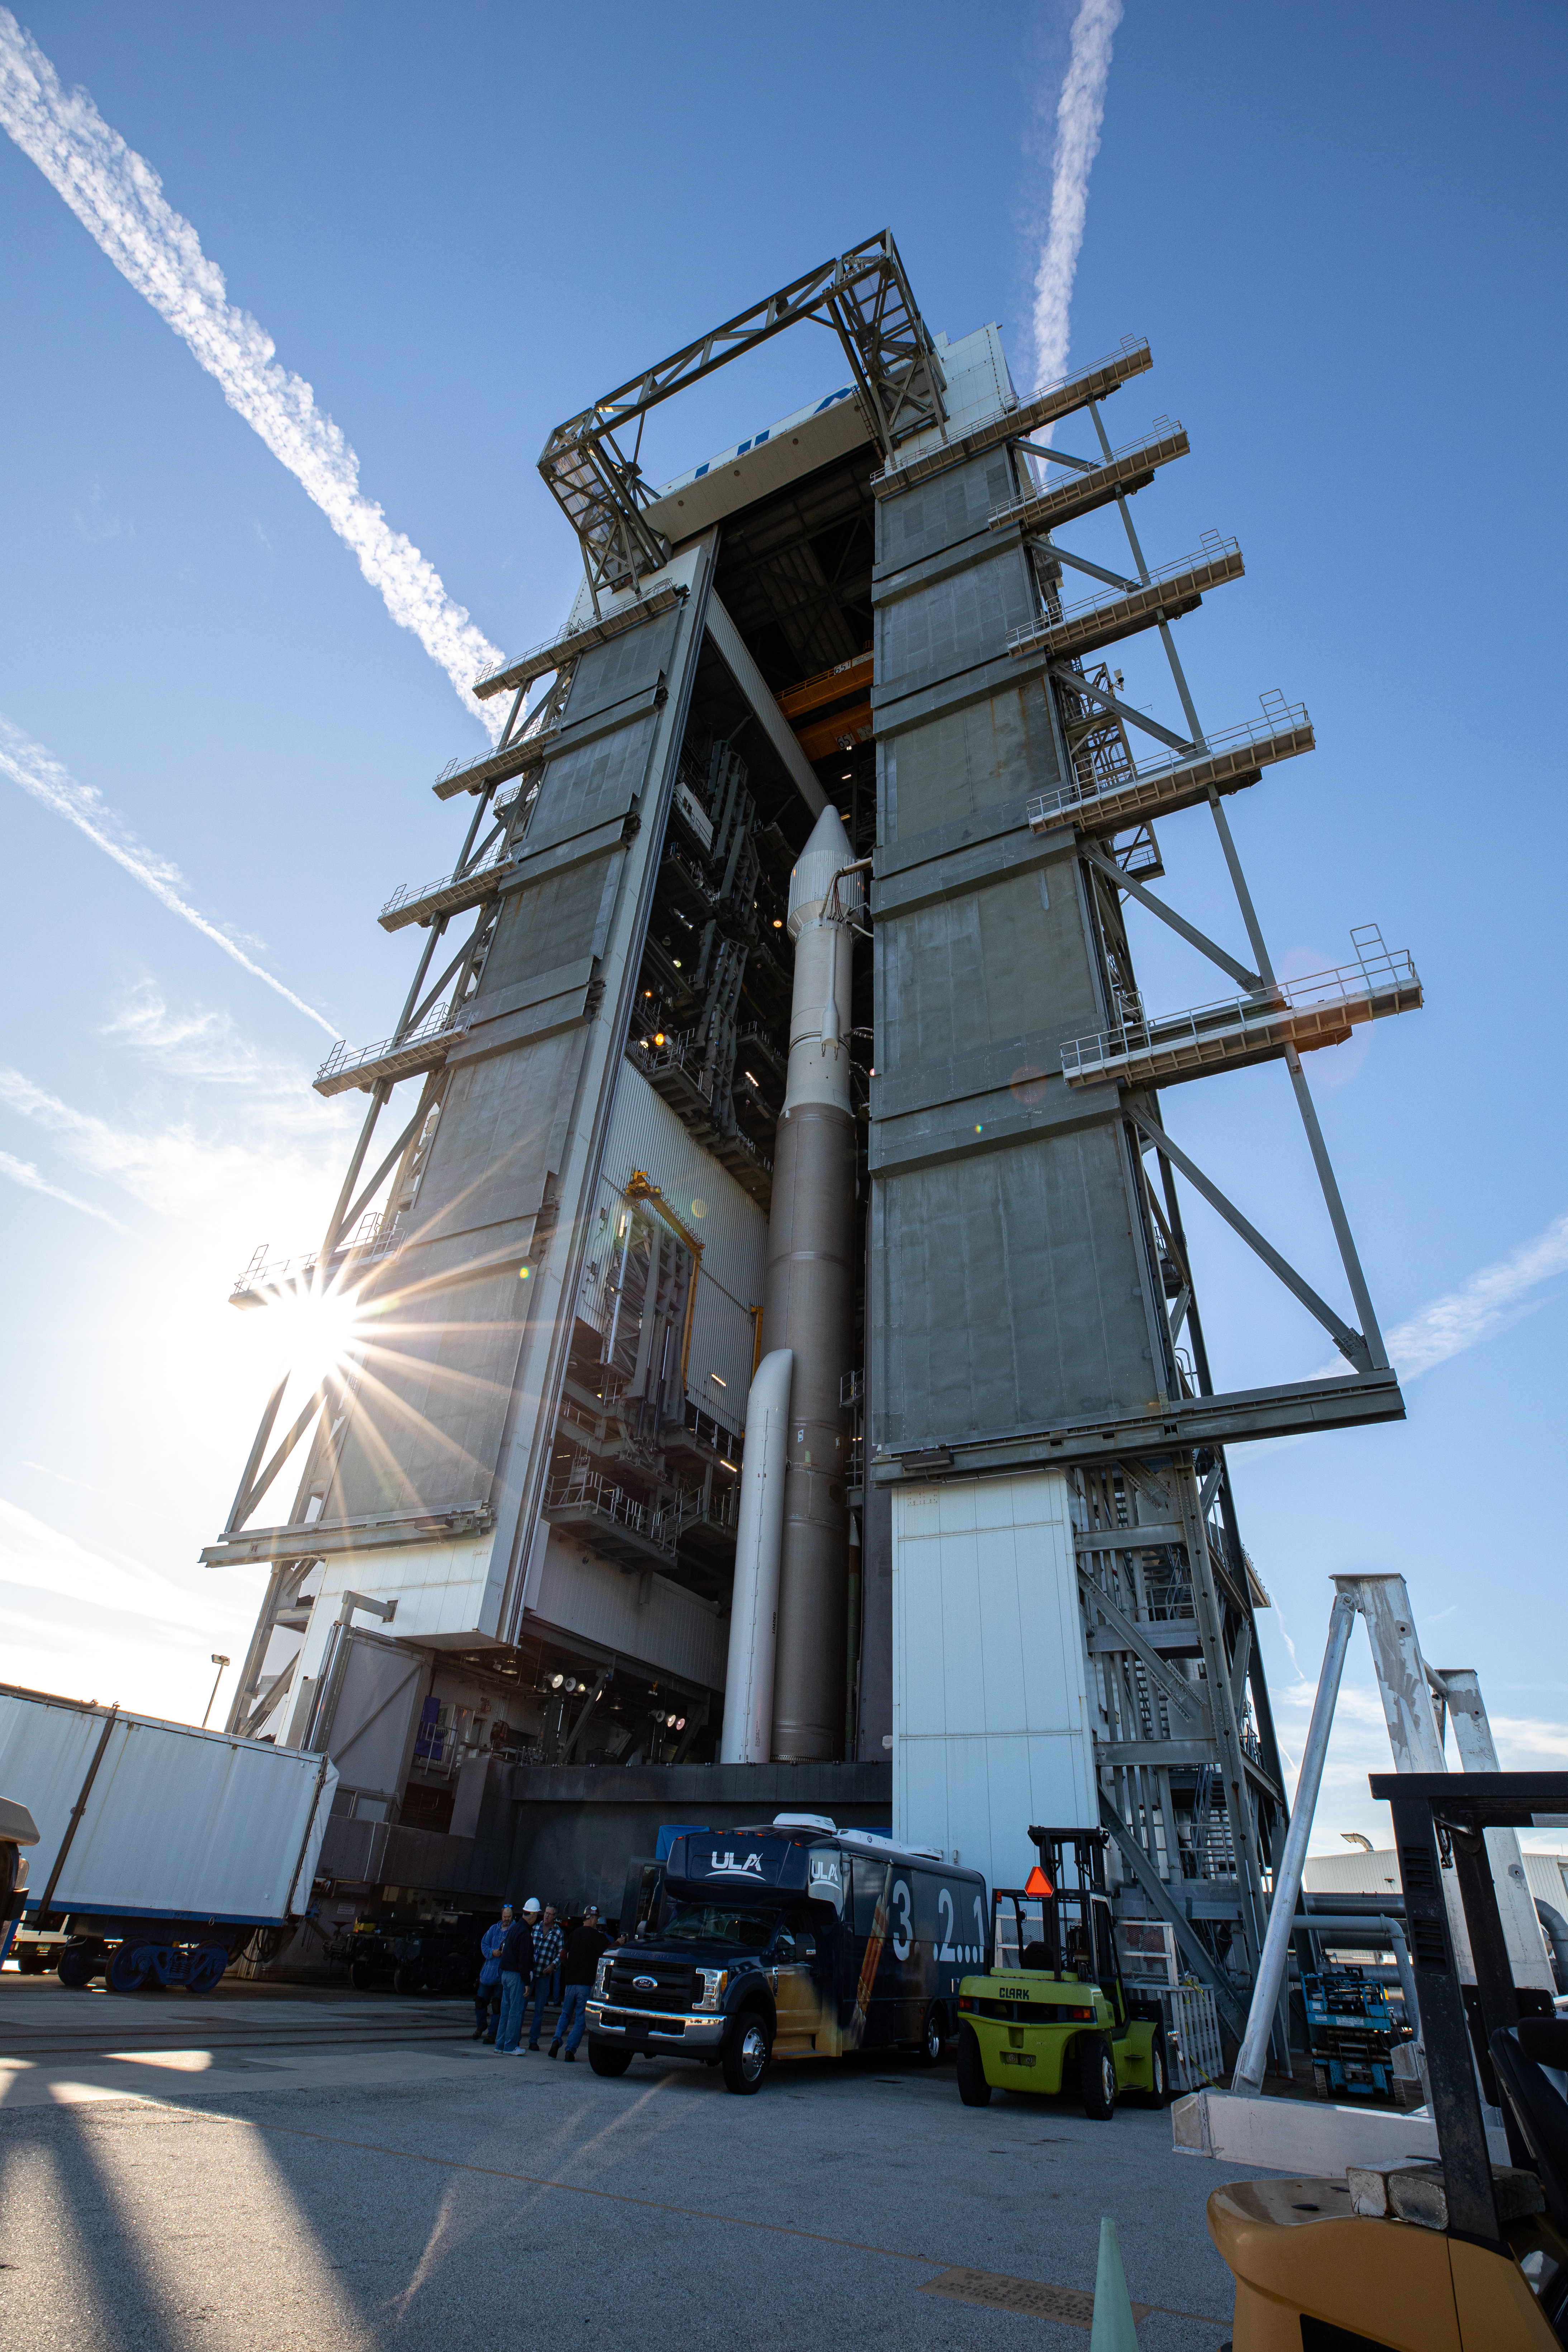

Solar Orbiter Rollout to Pad

The United Launch Alliance Atlas V rocket with the Solar Orbiter spacecraft begins rollout from the Vertical Integration Facility to the launch pad at Space Launch Complex 41 on Cape Canaveral Air Force Station in Florida on Feb. 8, 2020. Solar Orbiter is an international cooperative mission between ESA (European Space Agency) and NASA. The mission aims to study the Sun, its outer atmosphere and solar wind. The spacecraft will provide the first images of the Sun’s poles. NASA’s Launch Services Program based at Kennedy is managing the launch. The spacecraft has been developed by Airbus Defence and Space. Solar Orbiter will launch Feb. 9, 2020 aboard the Atlas V rocket.

Credit: NASA/Kim Shiflett